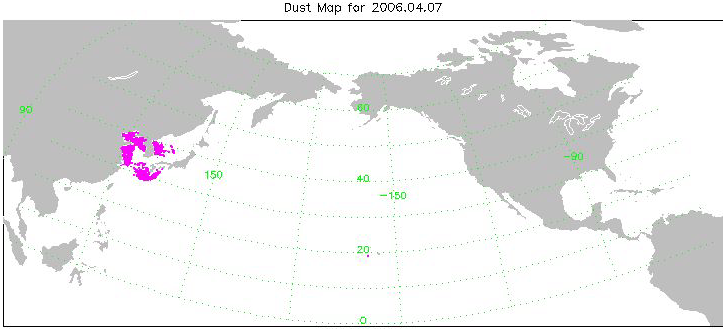

Transport of Dust from China Dust Storm of April 2006

This animation is made from a series of images created with data from the AIRS instrument. The animation spans 10 days beginning on April 7, 2006 and ending on April 16. The magenta color in the images represents where AIRS detects dust in the atmosphere. The images are preliminary as scientists work on verifying the accuracy of the AIRS ability to detect dust, and an effort to cross-compare the AIRS results with what other sensors see is just getting under way. However, the spatial consistency and temporal evolution we see in the AIRS data look plausible, even over land.

About AIRS
The Atmospheric Infrared Sounder, AIRS, in conjunction with the Advanced Microwave Sounding Unit, AMSU, senses emitted infrared and microwave radiation from Earth to provide a three-dimensional look at Earth’s weather and climate. Working in tandem, the two instruments make simultaneous observations all the way down to Earth’s surface, even in the presence of heavy clouds. With more than 2,000 channels sensing different regions of the atmosphere, the system creates a global, three-dimensional map of atmospheric temperature and humidity, cloud amounts and heights, greenhouse gas concentrations, and many other atmospheric phenomena. Launched into Earth orbit in 2002, the AIRS and AMSU instruments fly onboard NASA’s Aqua spacecraft and are managed by NASA’s Jet Propulsion Laboratory in Pasadena, Calif., under contract to NASA. JPL is a division of the California Institute of Technology in Pasadena.

Credit: NASA/JPL/Univ of Maryland